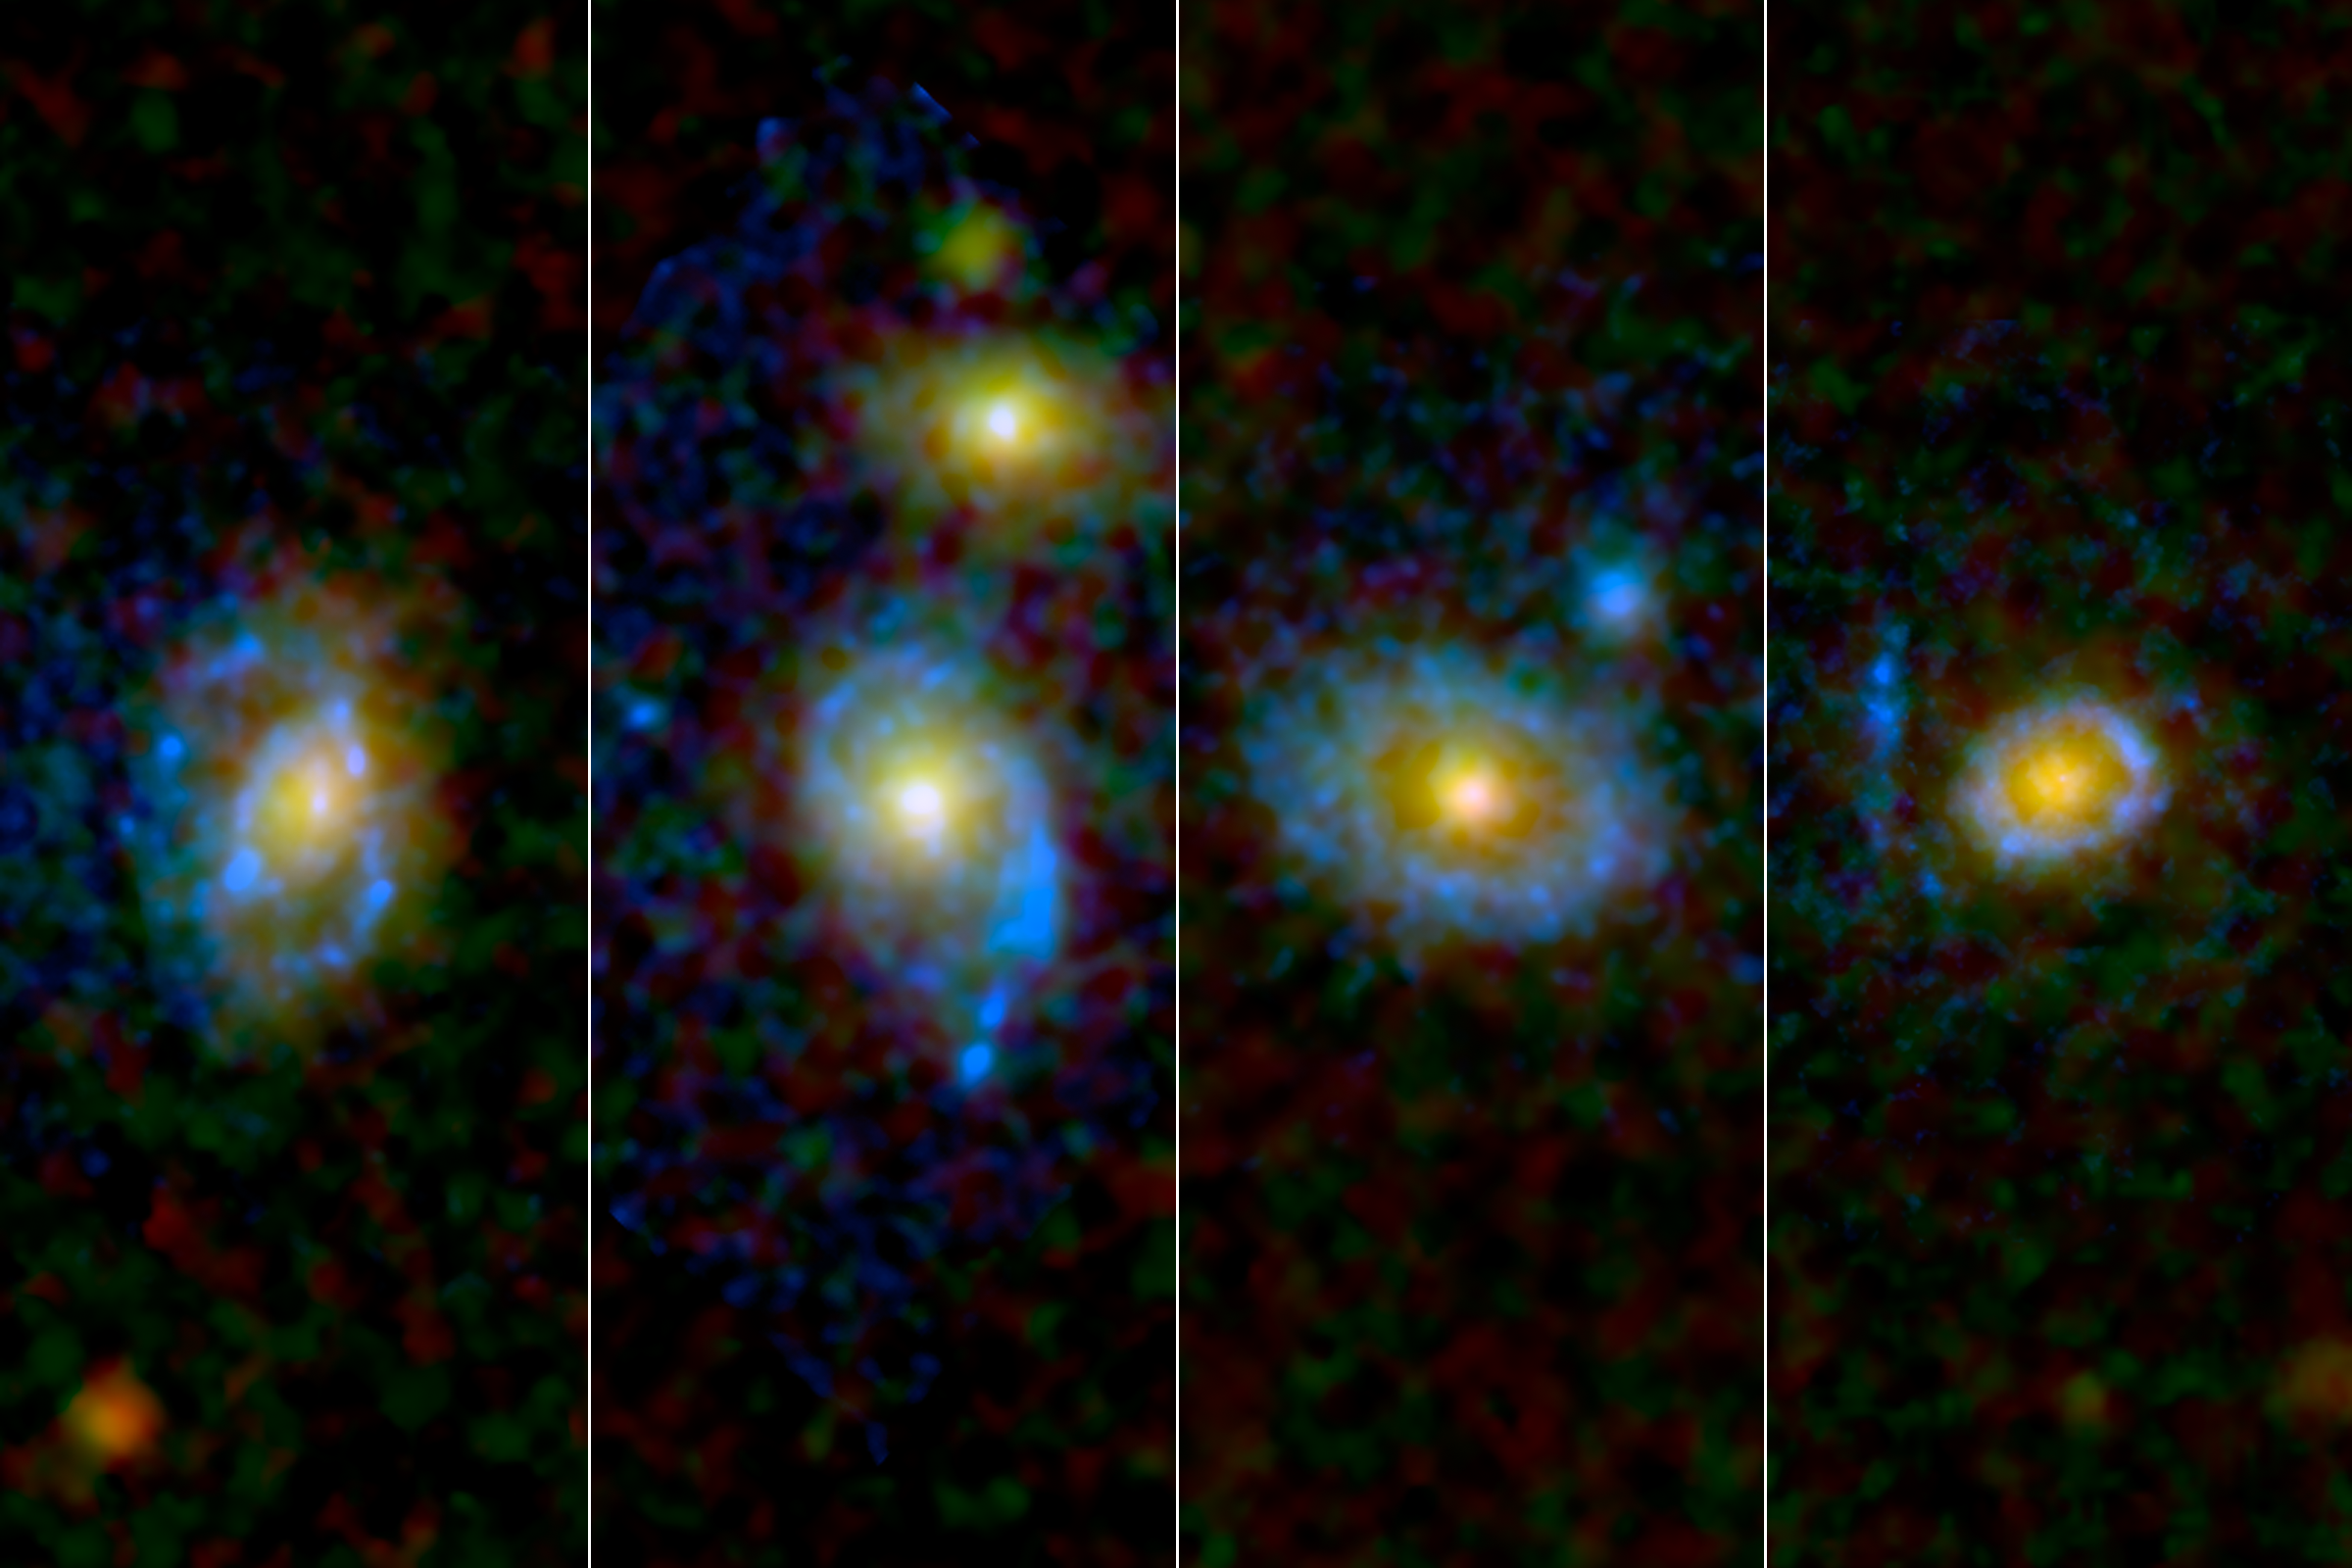

Ultraviolet Ring Around the Galaxies

Astronomers have found unexpected rings and arcs of ultraviolet light around a selection of galaxies, four of which are shown here as viewed by NASA’s and the European Space Agency’s Hubble Space Telescope.

Observations from NASA’s Galaxy Evolution Explorer (GALEX) picked out 30 elliptical and lens-shaped “early-type” galaxies with puzzlingly strong ultraviolet emissions but no signs of visible star formation. Early-type galaxies, so the scientists’ thinking goes, have already made their stars and now lack the cold gas necessary to build new ones.

Hubble images captured the great, shining rings of ultraviolet light, with some ripples stretching 250,000 light-years.

In these Hubble images, ultraviolet light has been rendered in blue, while green and red light from the galaxies is shown in their natural colors.

The study detailing the findings appeared in the April 21 issue of the Astrophysical Journal.

The California Institute of Technology in Pasadena leads the Galaxy Evolution Explorer mission and is responsible for science operations and data analysis. NASA’s Jet Propulsion Laboratory, also in Pasadena, manages the mission and built the science instrument. The mission was developed under NASA’s Explorers Program managed by the Goddard Space Flight Center, Greenbelt, Md. Researchers sponsored by Yonsei University in South Korea and the Centre National d’Etudes Spatiales (CNES) in France collaborated on this mission.

Credit: NASA/ESA /JPL-Caltech/STScI /UCLA